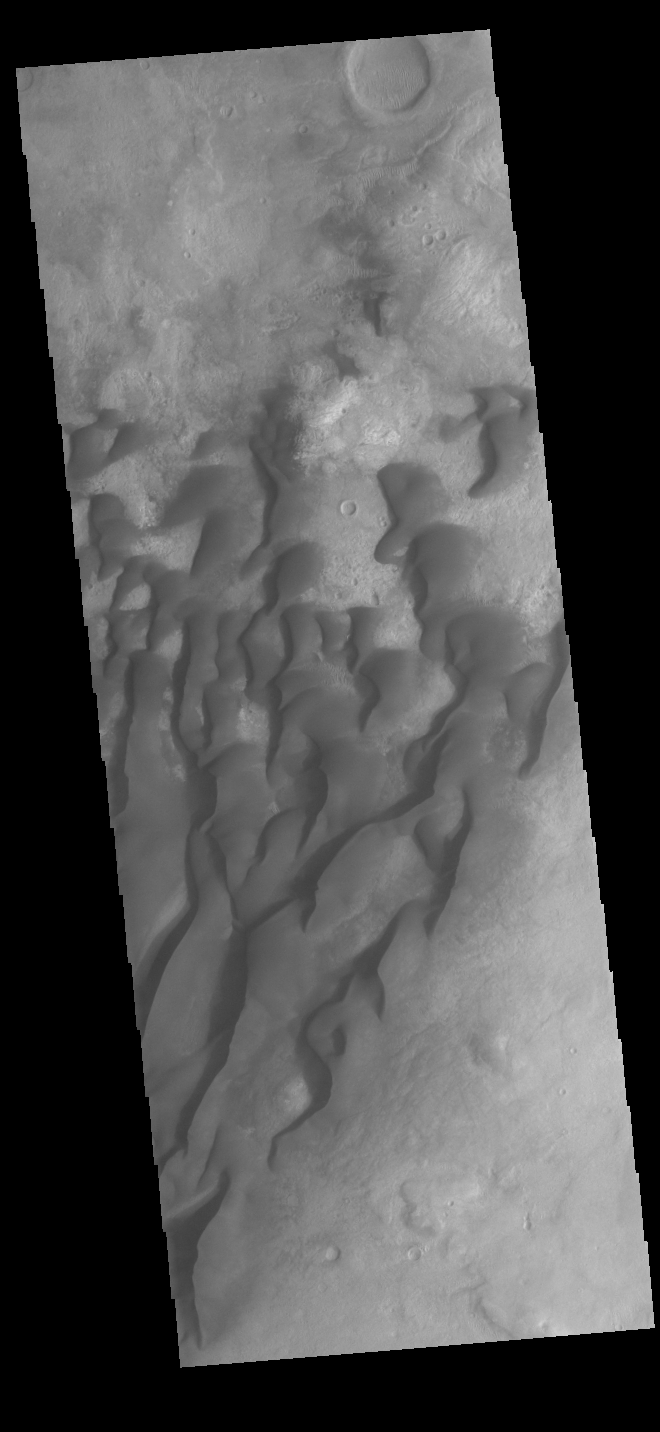

Kaiser Crater Dunes

This VIS image is located in Kaiser Crater and shows many individual dunes. This sand dune field is one of several regions of sand dunes located on the southern part of the crater floor. The crater floor is visible between the dunes, indicating that there is a limited sand supply creating the dunes. These dunes are composed of basaltic sand that has collected in the bottom of the crater. The topographic depression of the crater forms a sand trap that prevents the sand from escaping. Dune fields are common in the bottoms of craters on Mars and appear as dark splotches that often lean up against the downwind walls of the craters. Dunes are useful for studying both the geology and meteorology of Mars. The sand forms by erosion of larger rocks, but it is unclear when and where this erosion took place on Mars or how such large volumes of sand could be formed. Local winds continue to move the sand dunes across the crater floor. There are two sides to a dune, the low angle slope of the windward face and the high angle slope of the leeward side. The steep side is called the slip face. Wind blows sand grains up the low angle slope of the dunes which then “fall down” the slip face. In this way the whole dune moves towards the slip face. The winds blow from the windward to the leeward side of the dunes. In this image the slip faces are on the left side of the dune, so the dunes are slowly moving to the left side of this image. Kaiser Crater is 207km in diameter (129 miles) and is located in Noachis Terra west of Hellas Planitia.

Credit: NASA/JPL-Caltech/ASU